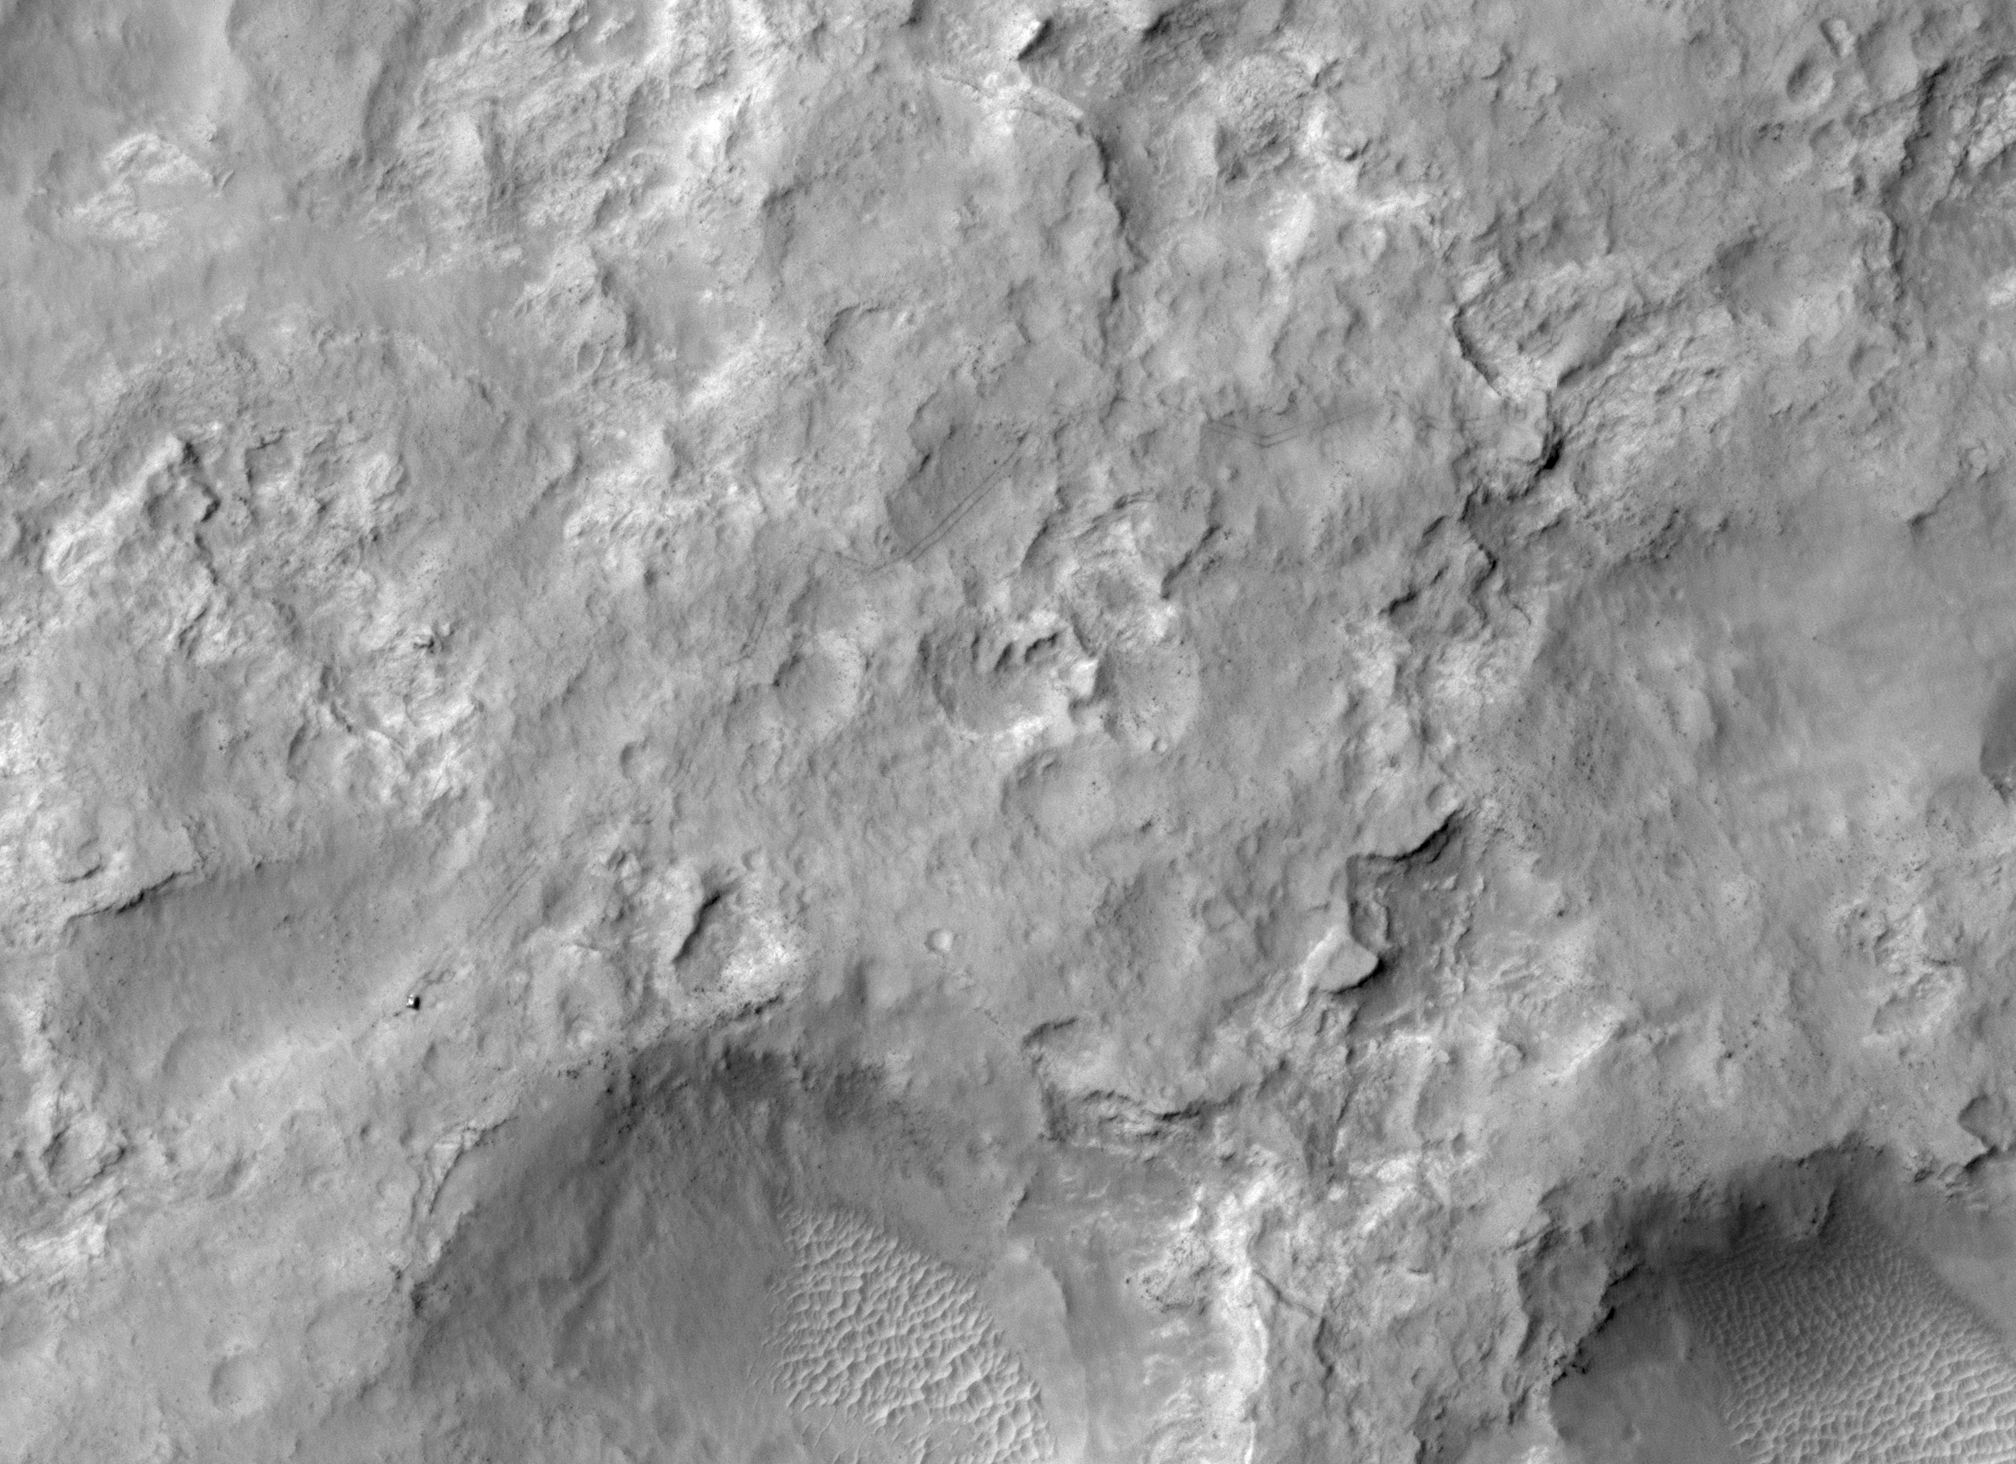

Curiosity Trekking, Viewed from Orbit in December 2013

NASA’s Curiosity Mars rover and tracks left by its driving appear in this portion of a Dec. 11, 2013, observation by the High Resolution Imaging Science Experiment (HiRISE) camera on NASA’s Mars Reconnaissance Orbiter. The rover is near the lower-left corner of this view. For scale, the two parallel lines of the wheel tracks are about 10 feet (3 meters) apart.

Curiosity has been on the move. By the time this image was taken, it had driven about 2.86 miles (4.61 kilometers) since its August 2012 landing in Gale Crater. This view shows where the rover has driven generally southwestward, with some variation to get around obstacles, on its route toward its long-term destination on the lower slopes of Mount Sharp.

The image is one product from HiRISE observation ESP_034572_1755. Other image products from this observation are available at http://uahirise.org/ESP_034572_1755.

HiRISE is one of six instruments on NASA’s Mars Reconnaissance Orbiter. The University of Arizona, Tucson, operates HiRISE, which was built by Ball Aerospace & Technologies Corp., Boulder, Colo. NASA’s Jet Propulsion Laboratory, a division of the California Institute of Technology in Pasadena, manages the Mars Reconnaissance Orbiter project for NASA’s Science Mission Directorate, Washington.

Credit: NASA/JPL-Caltech/Univ. of Arizona